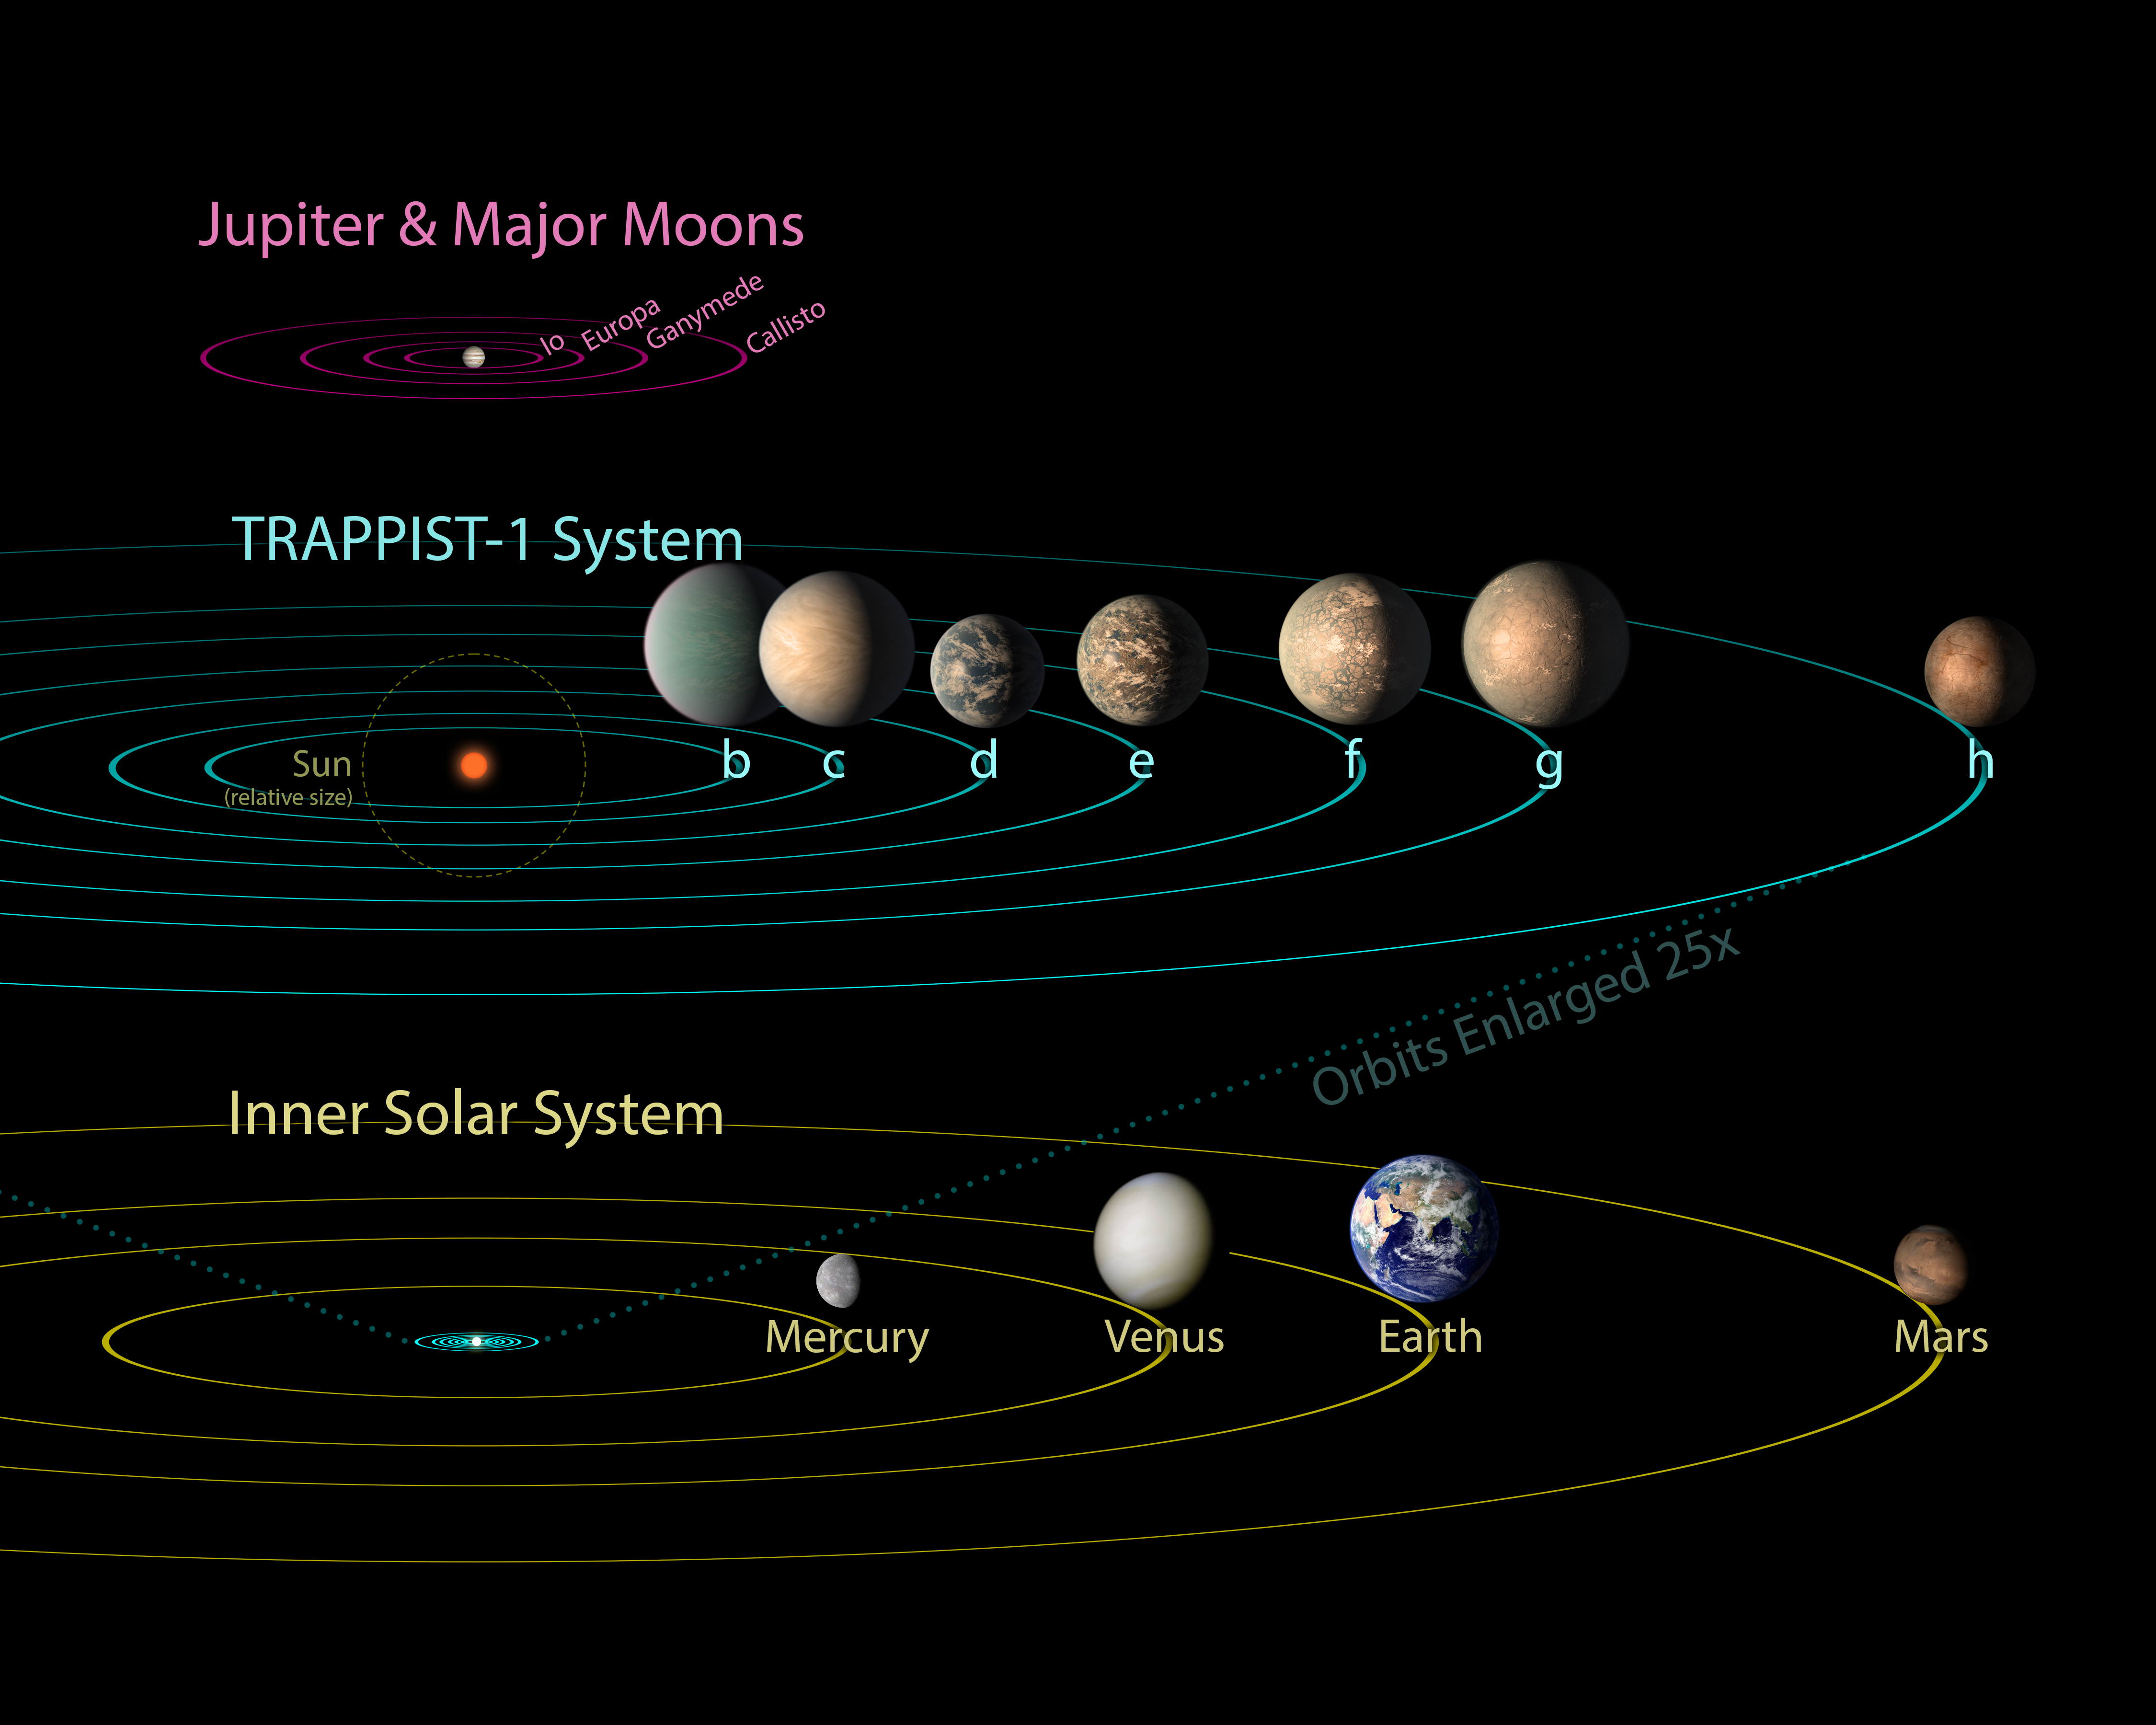

TRAPPIST-1 Compared to Jovian Moons and Inner Solar System - Feb. 2018

All seven planets discovered in orbit around the red dwarf star TRAPPIST-1 could easily fit inside the orbit of Mercury, the innermost planet of our solar system. In fact, they would have room to spare. TRAPPIST-1 also is only a fraction of the size of our Sun; it isn't much larger than Jupiter. So, the TRAPPIST-1 system's proportions look more like Jupiter and its moons than those of our solar system.

The seven planets of TRAPPIST-1 are all Earth-sized and terrestrial. TRAPPIST-1 is an ultra-cool dwarf star in the constellation Aquarius, and its planets orbit very close to it.

This image has artwork updated in Feb. 2018 to reflect surfaces based on more precise measurements of the planets' densities.

Credit: NASA/JPL-Caltech/R. Hurt, T. Pyle (IPAC)